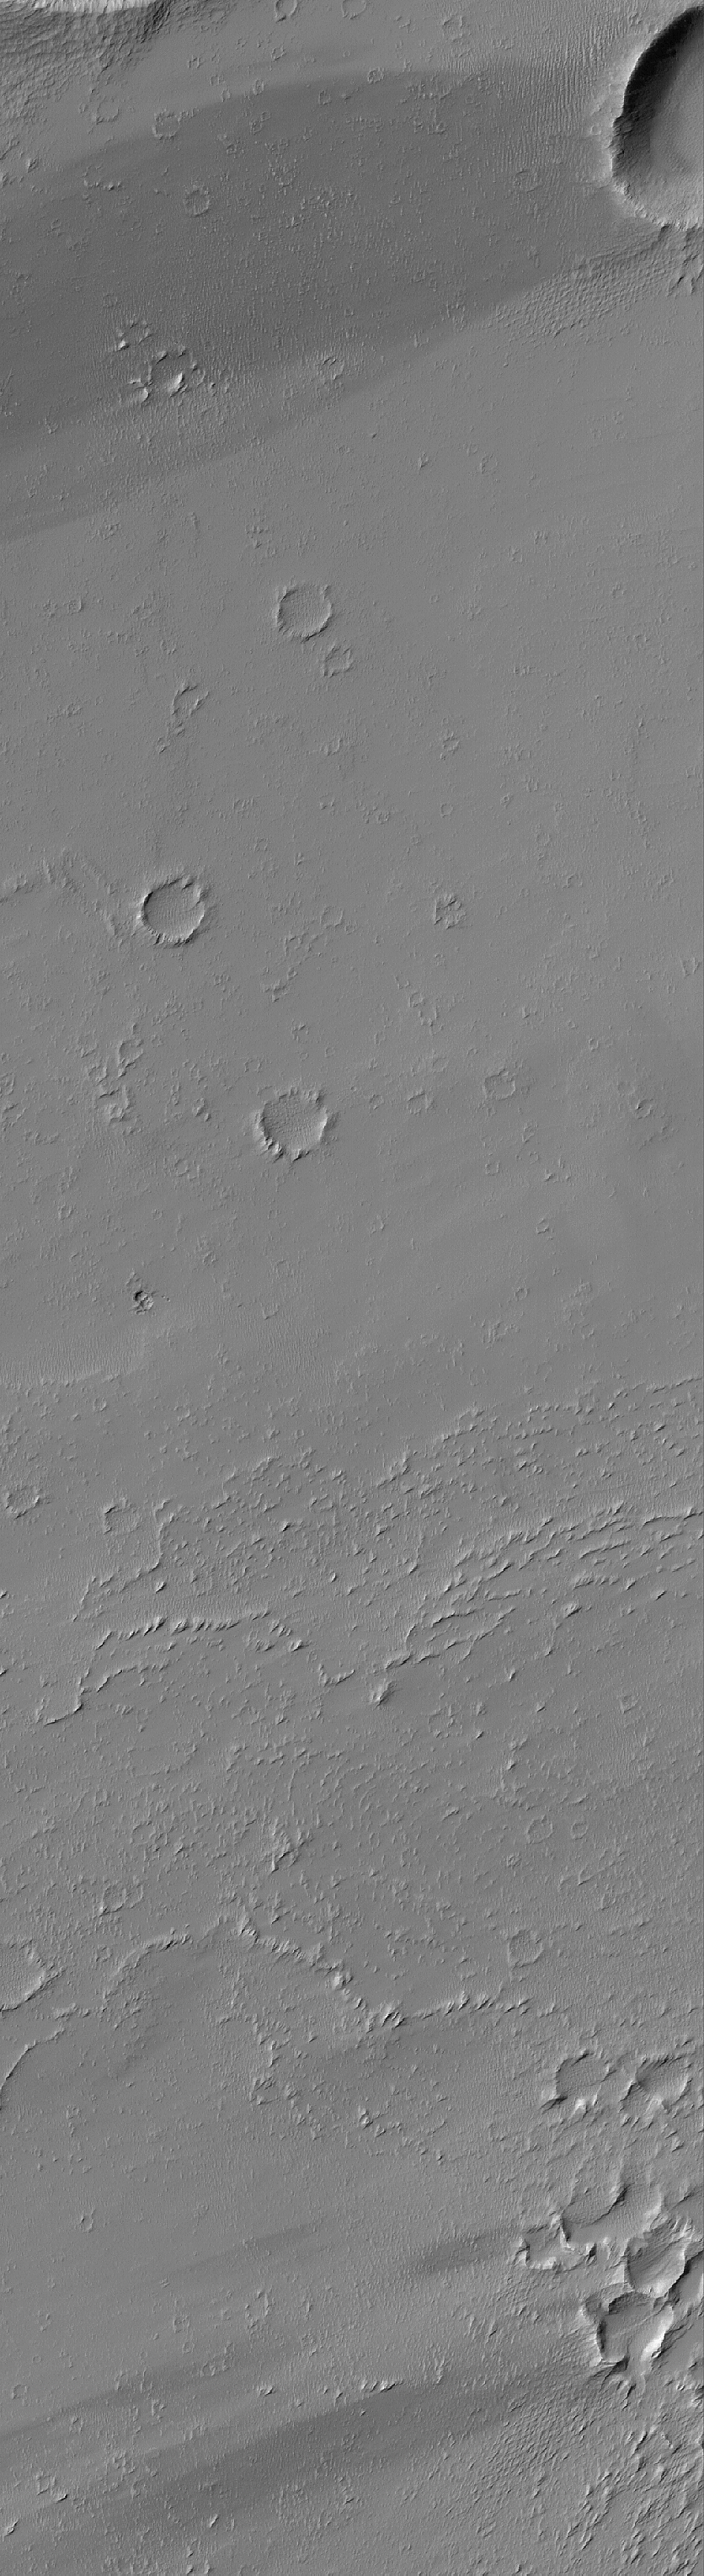

Crater Streaks

2 April 2005
This Mars Global Surveyor (MGS) Mars Orbiter Camera (MOC) image shows impact craters and wind streaks in Daedalia Planum.

Location near: 14.6°S, 131.9°W
Image width: ~3 km (~1.9 mi)
Illumination from: upper left
Season: Southern Winter

Credit: NASA/JPL/Malin Space Science Systems